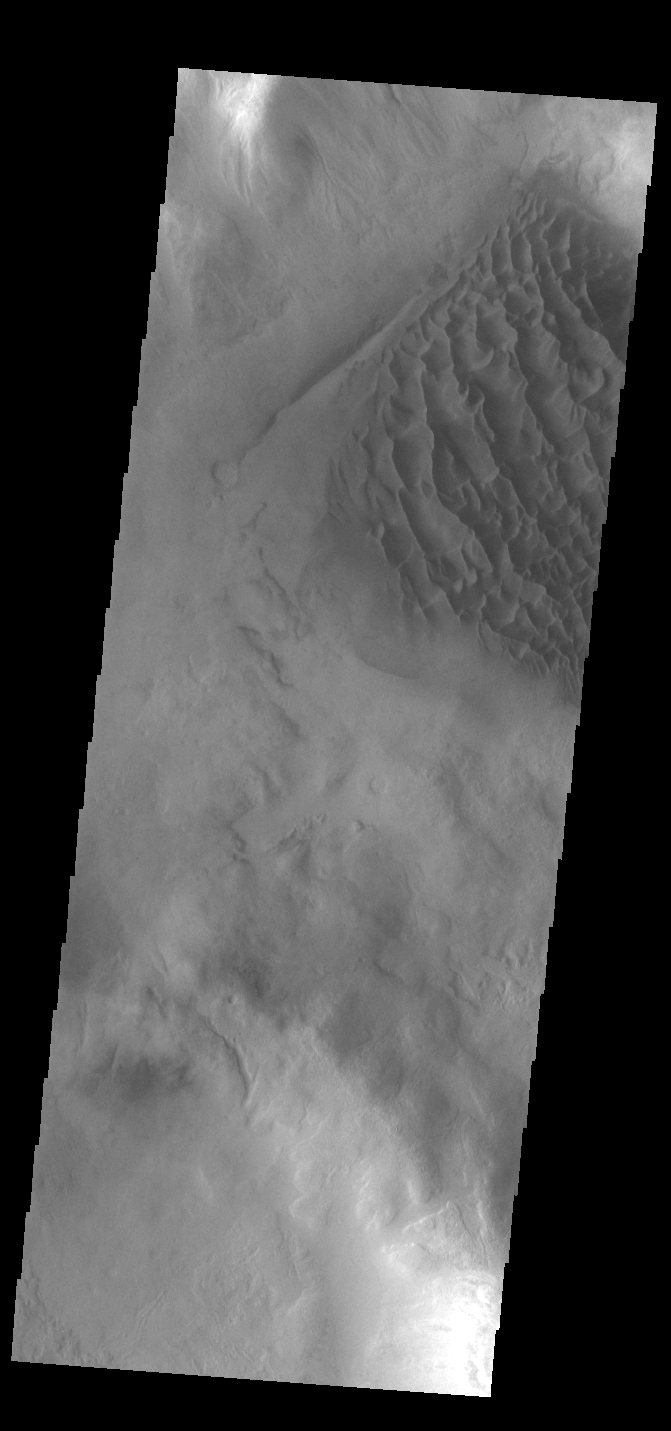

Matara Crater Dunes

Today’s VIS image shows the floor of Matara Crater. A large sand sheet dominates the floor of this crater located in Noachis Terra. The top of the sand sheet has been sculpted by the wind, creating dune forms. Matara Crater is 48km (30 miles) in diameter.

Credit: NASA/JPL-Caltech/ASU